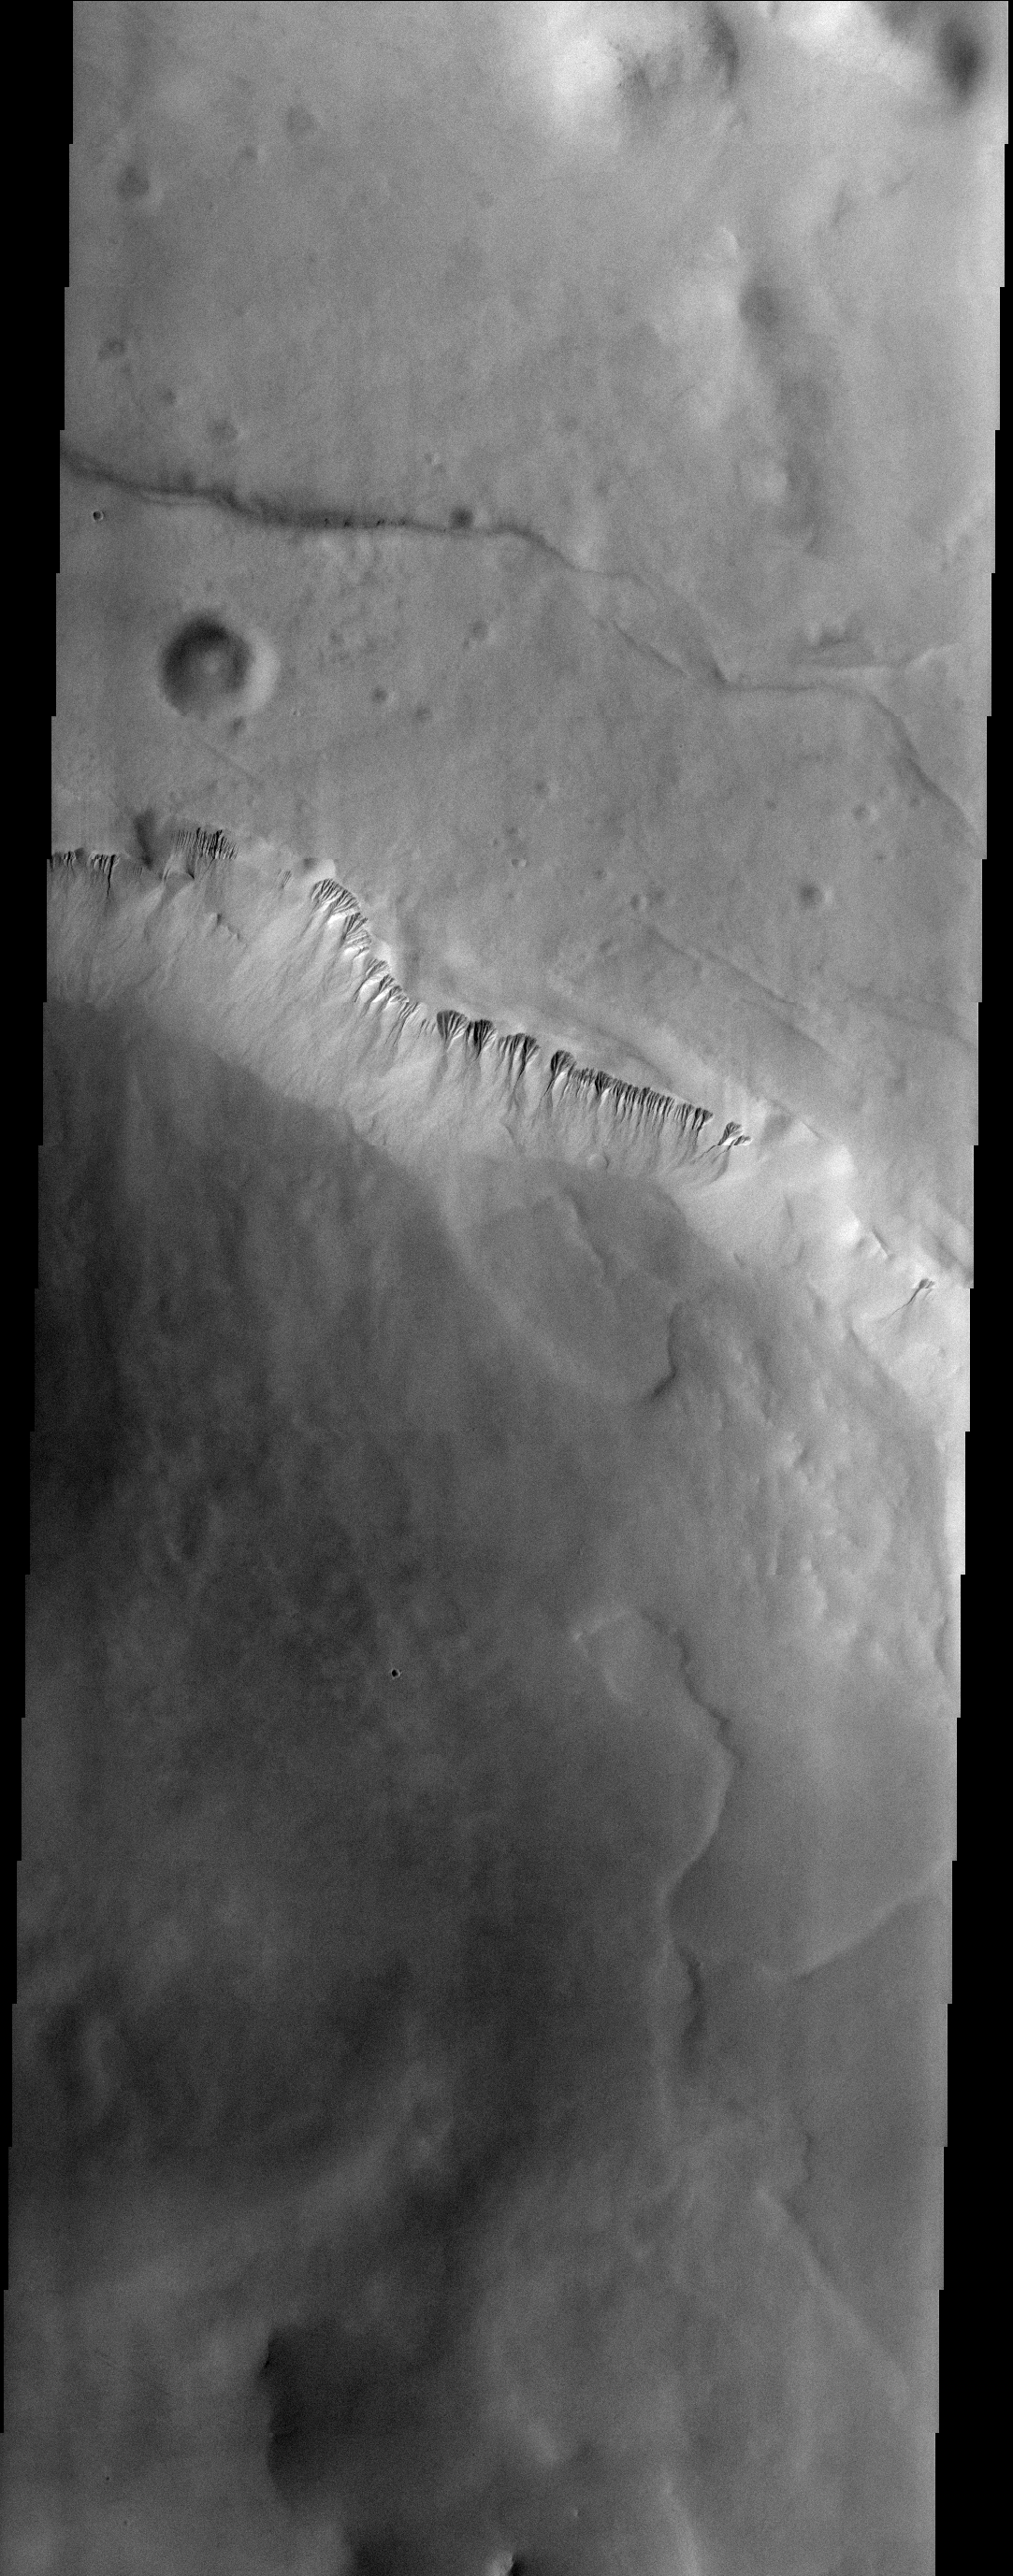

Lyell Gullies

These gullies are located on a cliff-face within Lyell Crater.

Image information: VIS instrument. Latitude 69.6S, Longitude 346.3E. 17 meter/pixel resolution.

Note: this THEMIS visual image has not been radiometrically nor geometrically calibrated for this preliminary release. An empirical correction has been performed to remove instrumental effects. A linear shift has been applied in the cross-track and down-track direction to approximate spacecraft and planetary motion. Fully calibrated and geometrically projected images will be released through the Planetary Data System in accordance with Project policies at a later time.

NASA’s Jet Propulsion Laboratory manages the 2001 Mars Odyssey mission for NASA’s Office of Space Science, Washington, D.C. The Thermal Emission Imaging System (THEMIS) was developed by Arizona State University, Tempe, in collaboration with Raytheon Santa Barbara Remote Sensing. The THEMIS investigation is led by Dr. Philip Christensen at Arizona State University. Lockheed Martin Astronautics, Denver, is the prime contractor for the Odyssey project, and developed and built the orbiter. Mission operations are conducted jointly from Lockheed Martin and from JPL, a division of the California Institute of Technology in Pasadena.

Credit: NASA/JPL/ASU